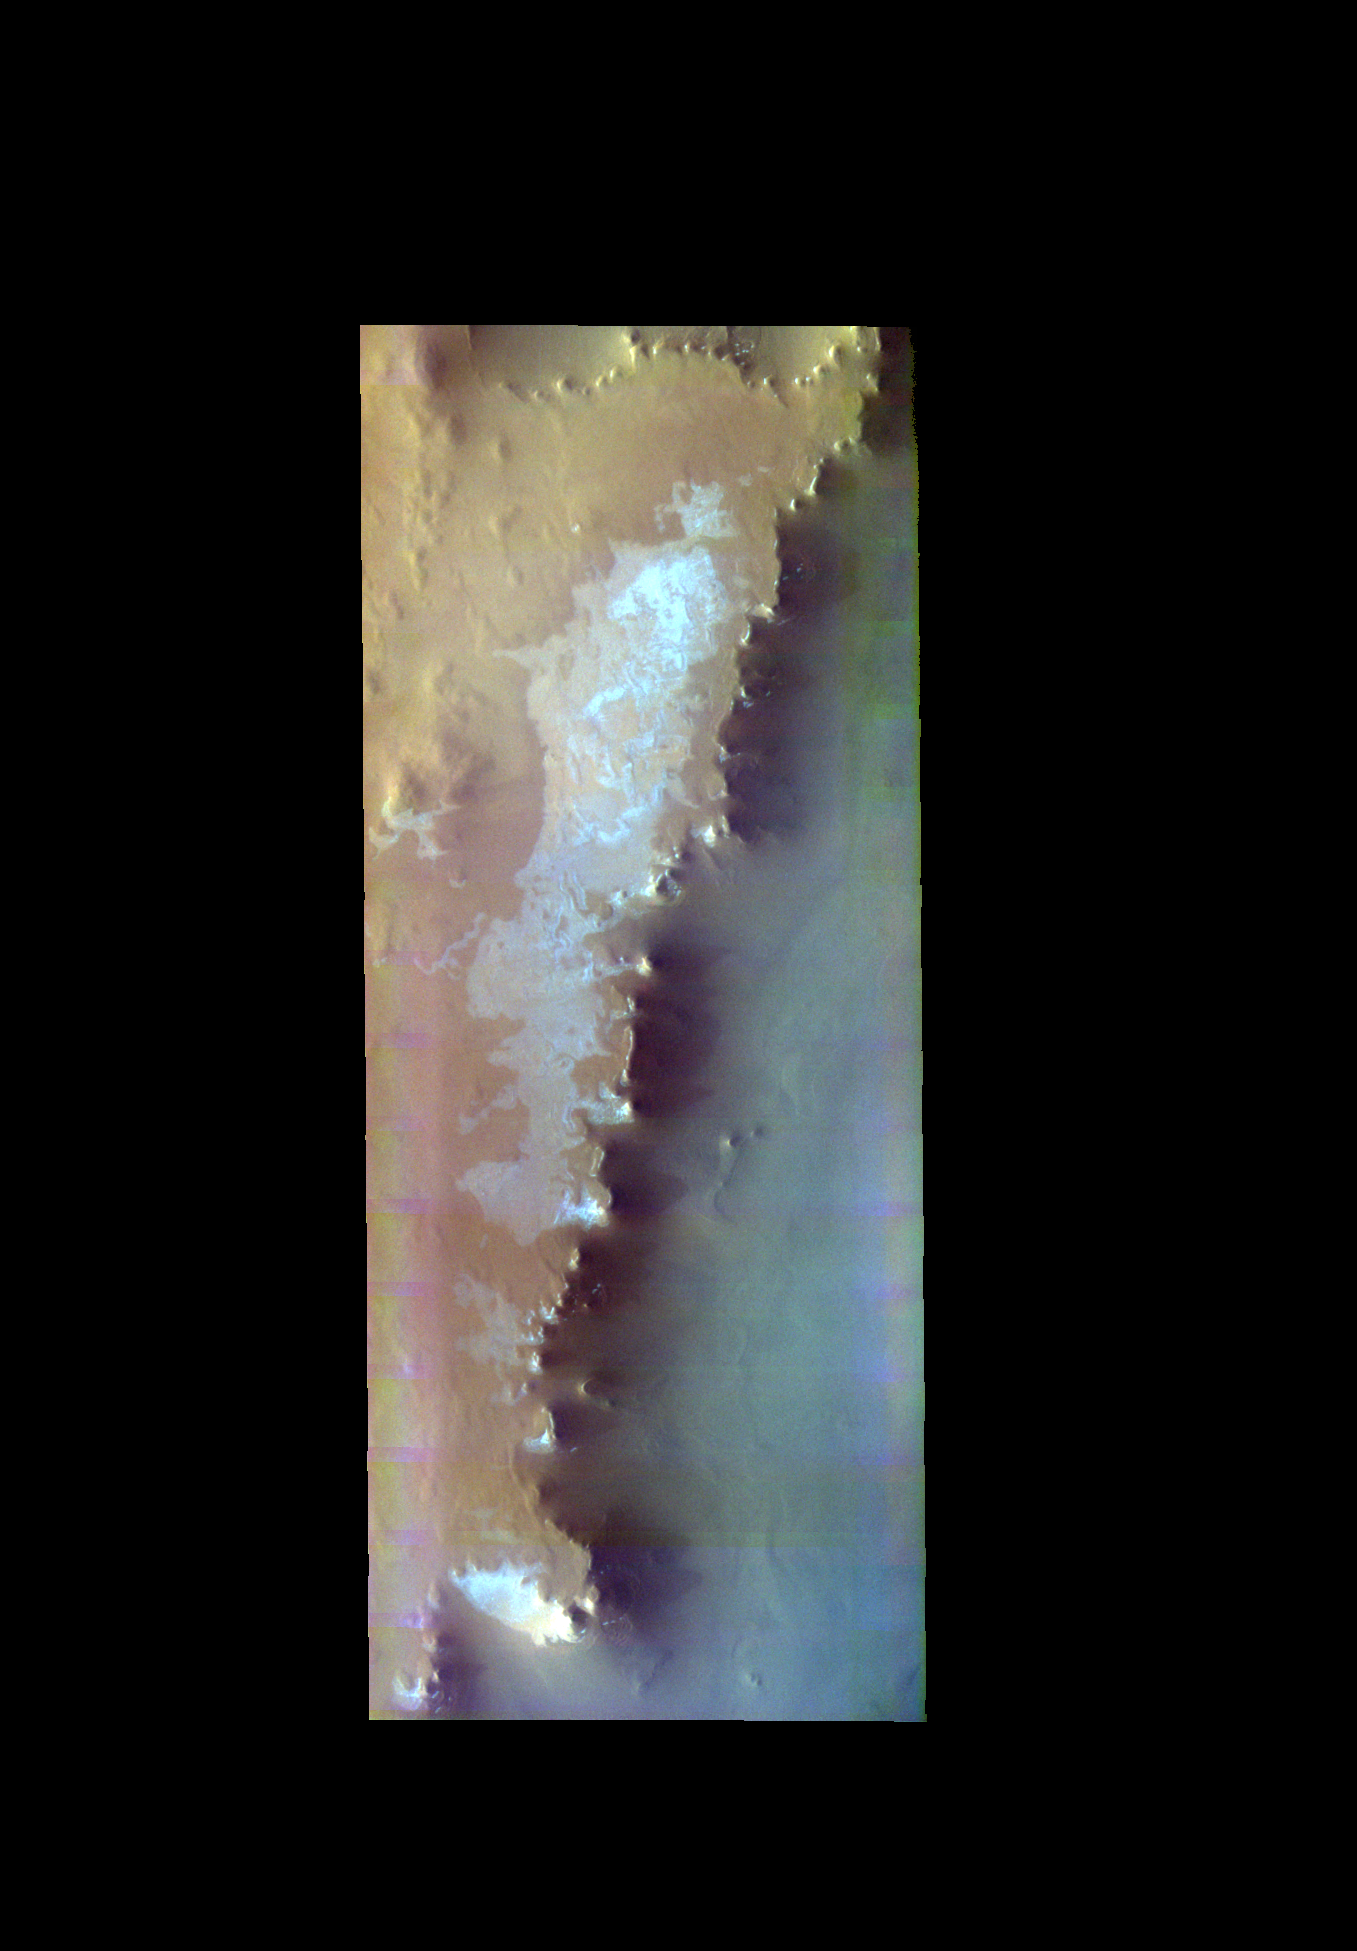

Escorial Crater- False Color

The THEMIS VIS camera contains 5 filters. The data from different filters can be combined in multiple ways to create a false color image. These false color images may reveal subtle variations of the surface not easily identified in a single band image. Today’s false color image shows part of the mesa that Escorial Crater is located on. This mesa has steep margins, part of which is shown in this false color image.

Credit: NASA/JPL-Caltech/ASU